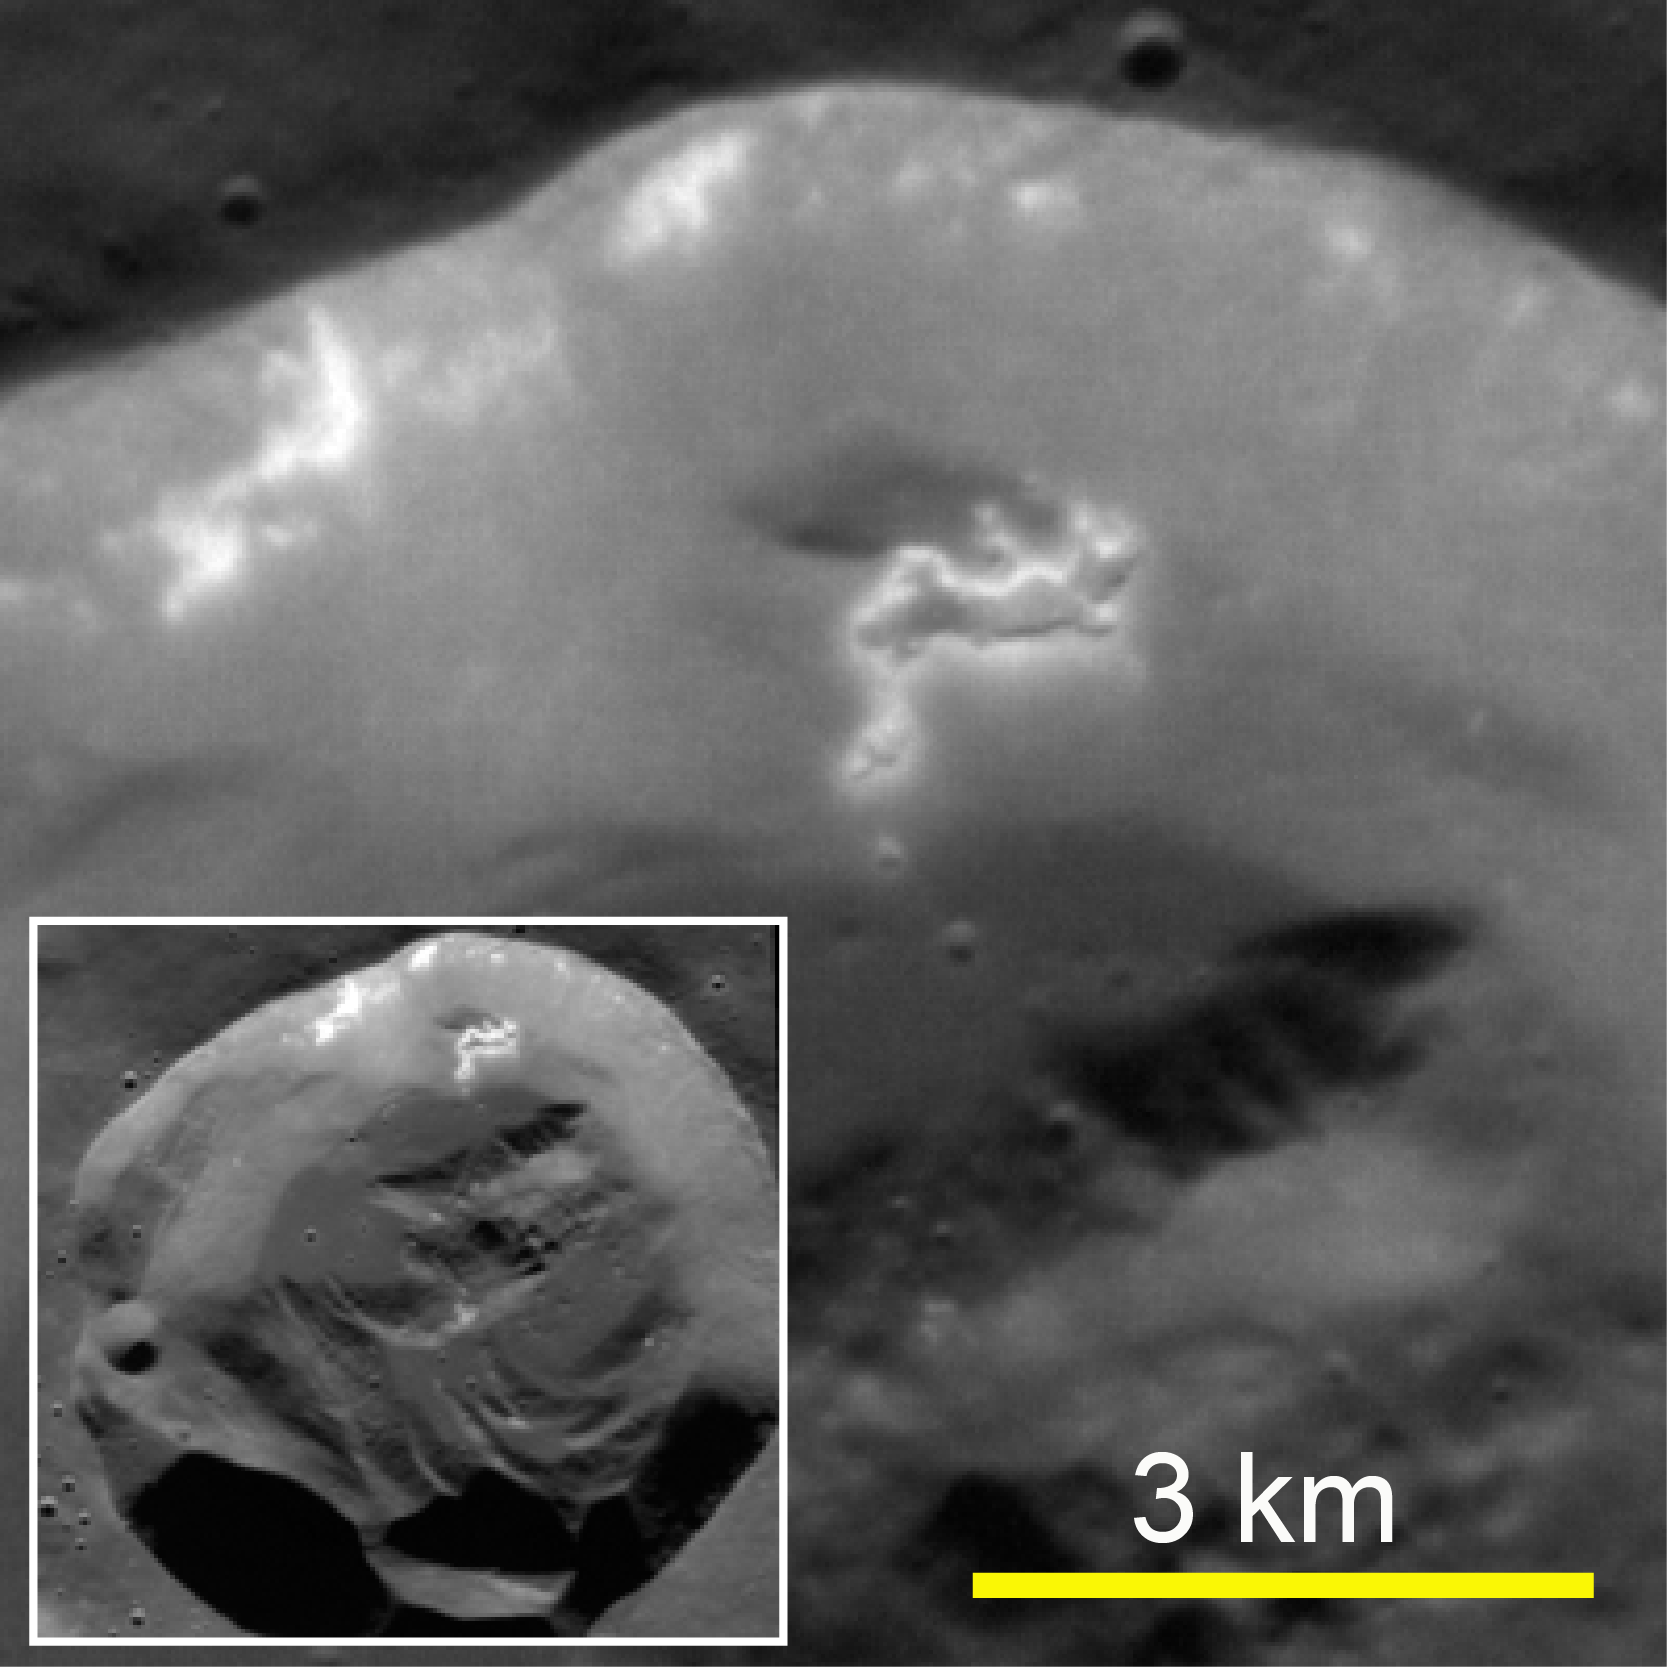

In a Slump

This high-resolution view shows a small, fresh 15-km-diameter impact crater (inset) at a high northern latitude on Mercury. Bright material is exposed on the upper part of the south-facing wall, and hollows are present on a section of the wall that has slumped partway down toward the floor.

The MESSENGER spacecraft is the first ever to orbit the planet Mercury, and the spacecraft’s seven scientific instruments and radio science investigation are unraveling the history and evolution of the Solar System’s innermost planet. Visit the Why Mercury? section of this website to learn more about the key science questions that the MESSENGER mission is addressing. During the one-year primary mission, MDIS is scheduled to acquire more than 75,000 images in support of MESSENGER’s science goals.

Date Presented: September 29, 2011, at a NASA press briefing

Date acquired: July 05, 2011
Image Mission Elapsed Time (MET): 218374376
Image ID: 466668
Instrument: Narrow Angle Camera (NAC) of the Mercury Dual Imaging System (MDIS)
Center Latitude: 66.48°
Center Longitude: 153.2° E
Resolution: 18 meters/pixel
Incidence Angle: 66.4°
Emission Angle: 2.5°
Phase Angle: 68.9°

These images are from MESSENGER, a NASA Discovery mission to conduct the first orbital study of the innermost planet, Mercury. For information regarding the use of images, see the MESSENGER image use policy.

Credit: NASA/Johns Hopkins University Applied Physics Laboratory/Carnegie Institution of Washington